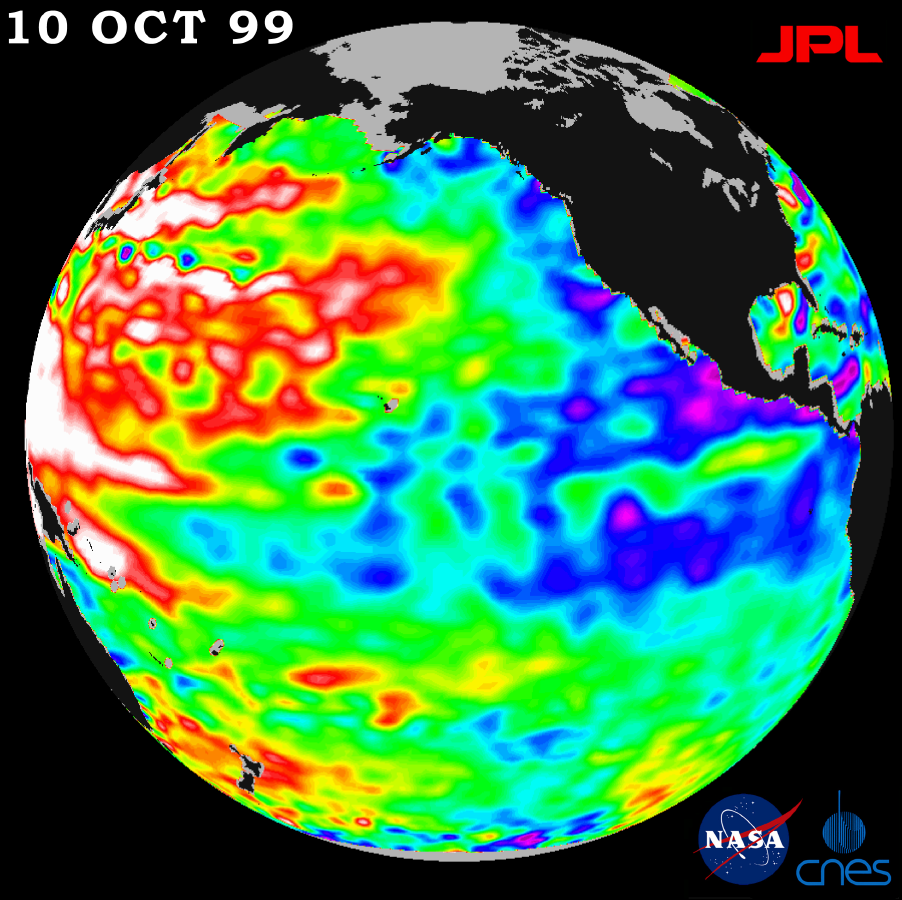

TOPEX/El Niño Watch – La Niña Conditions Likely to Prevail, October 10, 1999

A repeat of last year’s mild La Niña conditions — with a stormy winter in the Pacific Northwest and a dry winter in the southwestern United States — will be the likely outcome of sea-surface heights observed by NASA’s TOPEX/Poseidon satellite, scientists say.

TOPEX/Poseidon has detected lower than normal sea-surface heights in the eastern North Pacific and unusually high sea-surface heights in the western and mid-latitude Pacific. The height of the sea surface over a given area is an indicator of ocean temperature and other factors that influence climate.

The latest measurements, taken during a 10-day data cycle October 5-15, are available at http://www.jpl.nasa.gov/elnino . Sea-surface height is shown relative to normal (green) and reveals cooler water (blue and purple) measuring about 14 centimeters (6 inches) lower in the eastern North Pacific, from the Gulf of Alaska to central Alaska, and along the equator. The cooling trend sets the stage for another La Niña this winter.

“A mirror image of that oceanic profile prevails in the western and mid-latitude Pacific Ocean, where higher than normal sea-surface heights (red and white) are currently about 20 centimeters or 8 inches. Unusually warm temperatures (shown in red and white) have persisted and topped last year’s temperatures,” said Dr. William Patzert, an oceanographer at NASA’s Jet Propulsion Laboratory, Pasadena, CA.

“These unbalanced conditions will undoubtedly exert a very strong influence on climate over North America this fall and winter,” Patzert said. “Our profile of high sea-surface heights and warm temperatures in the western Pacific Ocean contrasts with low sea-surface heights and cool conditions in the eastern and equatorial Pacific. Those conditions will have a powerful impact on the weather system delivering jet streams out of the North Pacific.”

Conditions are ripe for a stormy, wet winter in the Pacific Northwest and a dry, relatively rainless winter in Southern California and the Southwest, the data show. “Clearly, these unusual conditions, which have persisted for 2 1/2 years, will not be returning to normal any time soon,” Patzert said. “This climate imbalance is big and we’re definitely going through a decade of wild climatic behavior. But when we look back at the climate record over the past century, we’ve seen behavior like this before.”

The TOPEX/Poseidon satellite’s measurements have provided scientists with a detailed view of the 1997-1999 El Niño/La Niña climate pattern by measuring the changing sea-surface height with unprecedented precision.

Credit: NASA/JPL